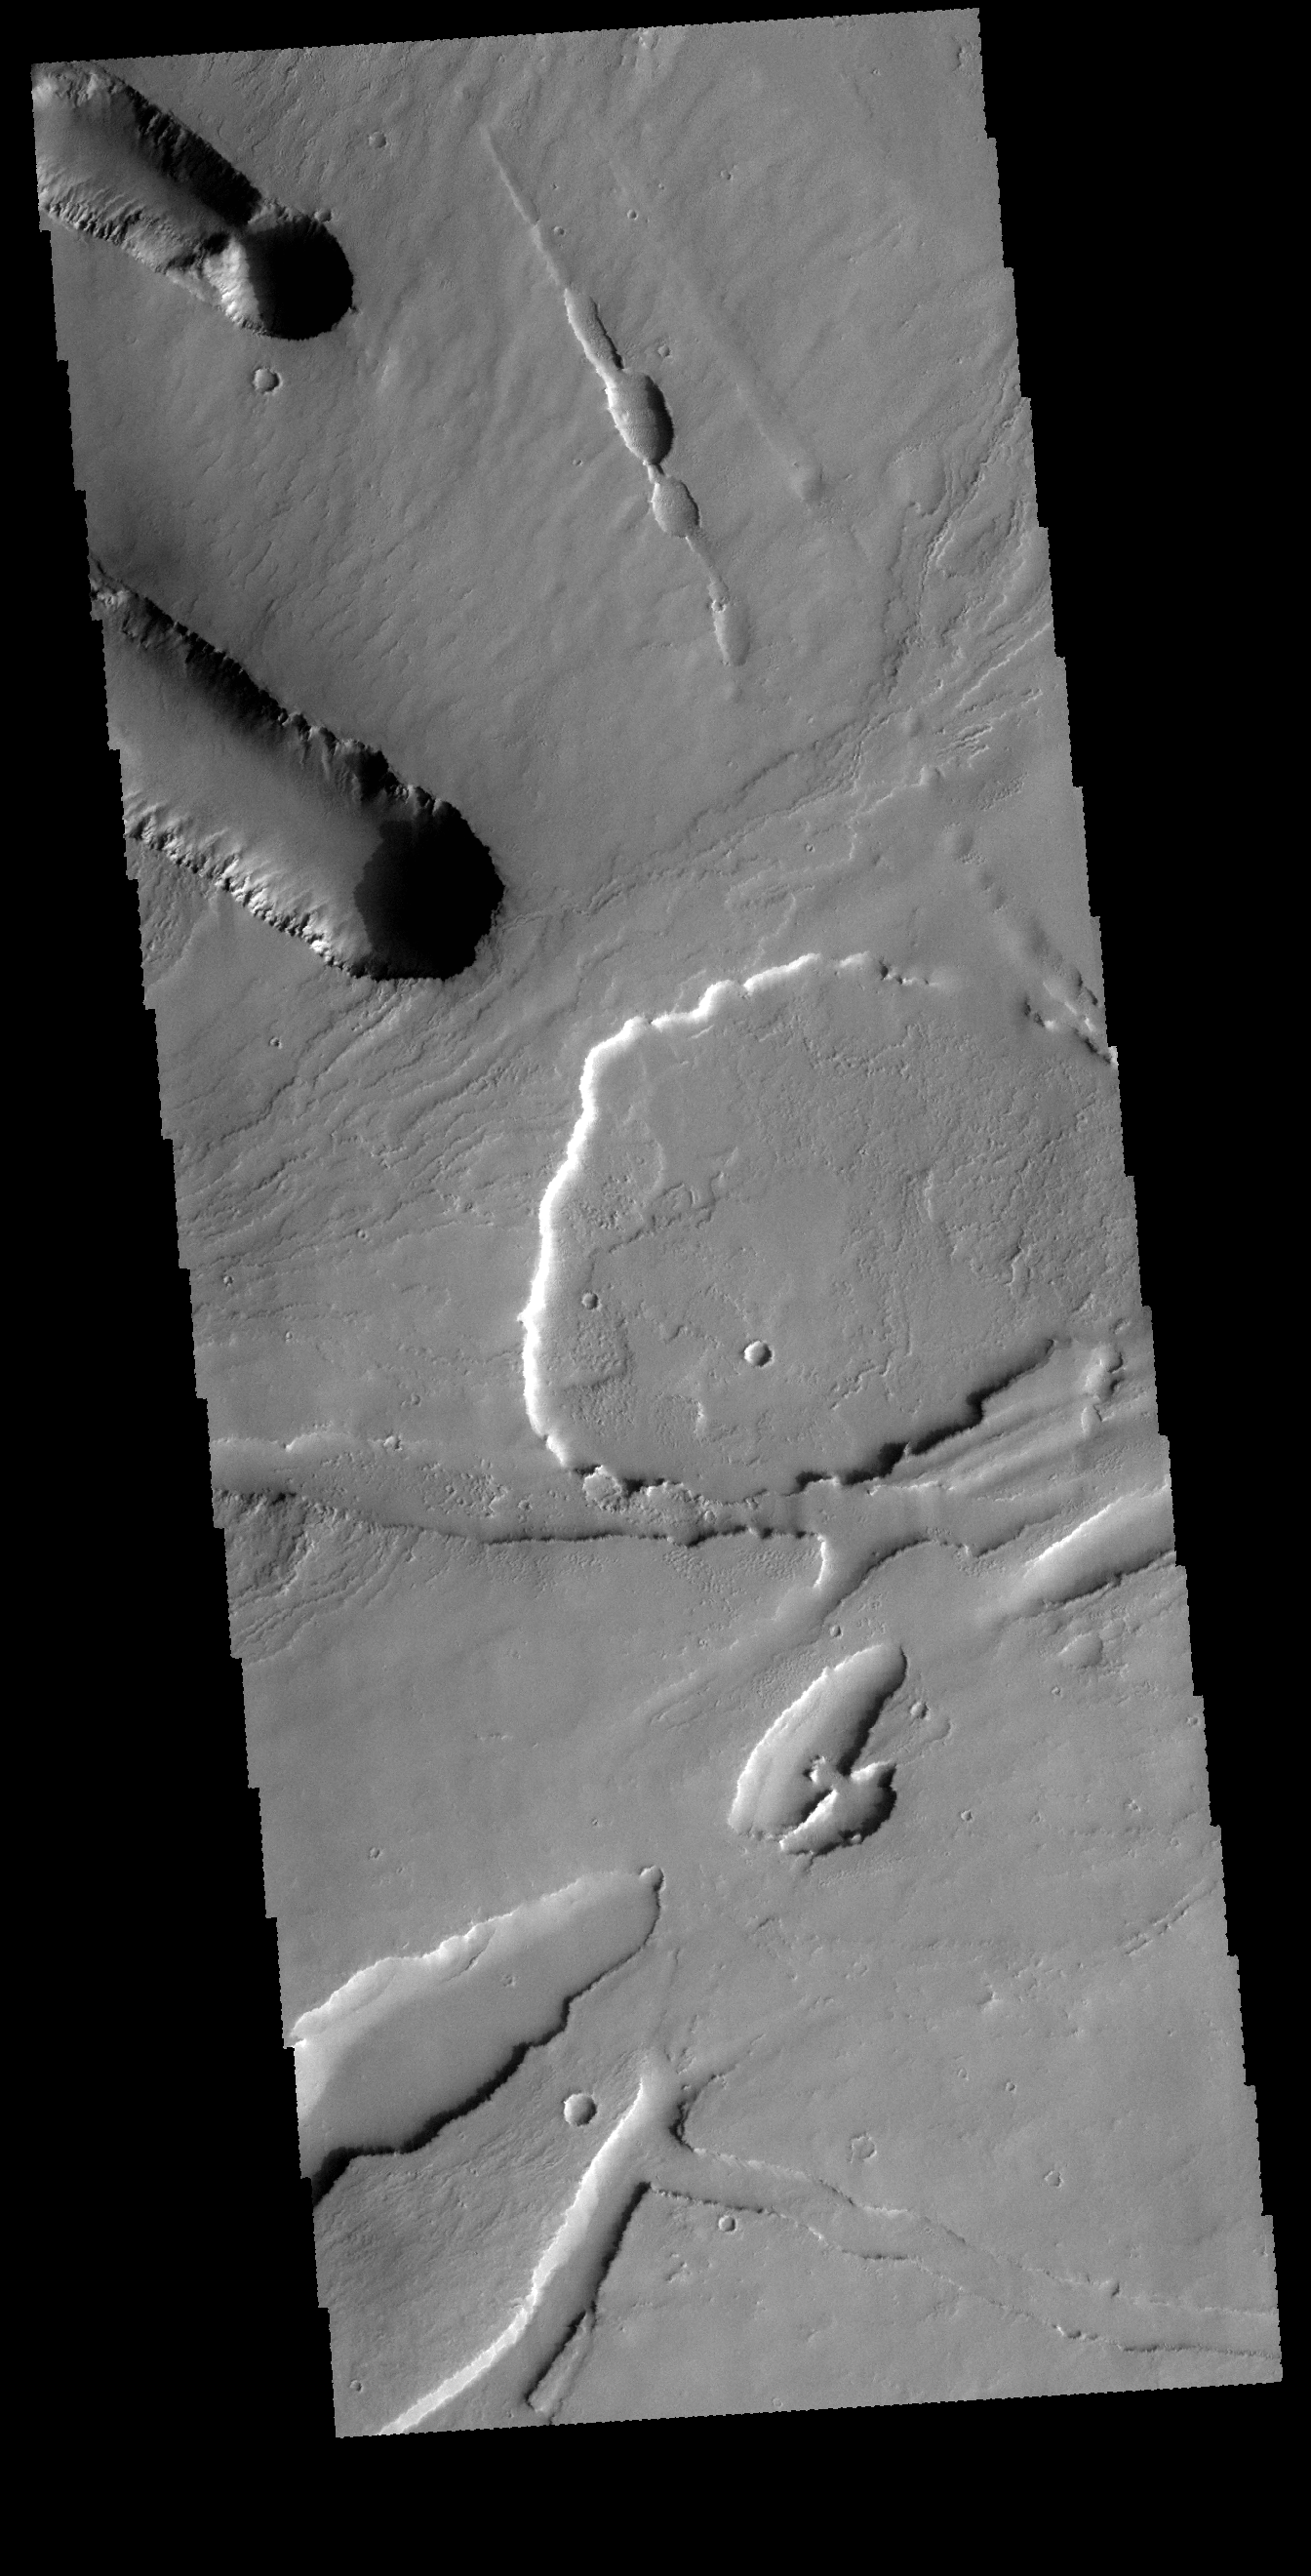

Pavonis Mons

This VIS image shows part of the area where Pavonis Chasma intersects with Pavonis Fossae. It is a region of lava flows from Pavonis Mons and depressions likely formed by collapse into lava tubes and tectonic graben.

Credit: NASA/JPL-Caltech/ASU